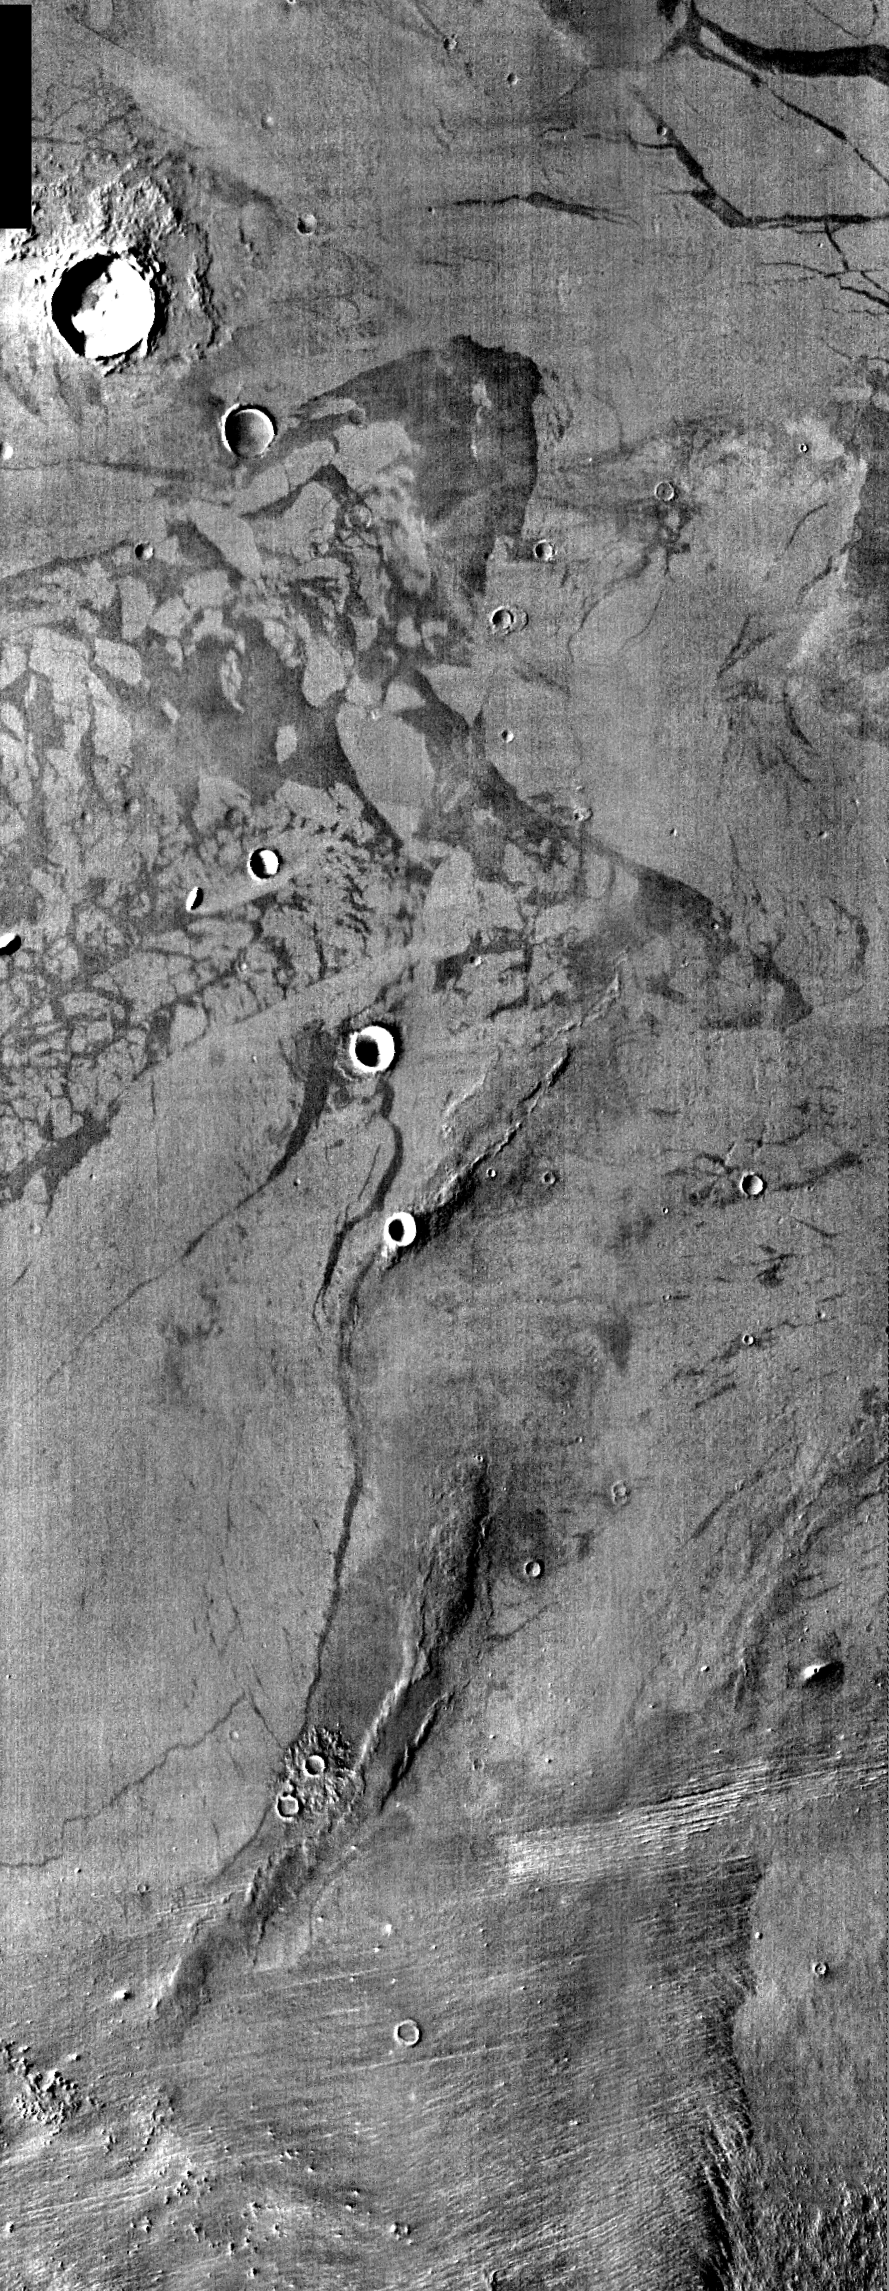

Elysium Planitia

Released August 17, 2004

The THEMIS Image of the Day will be exploring the nomenclature of Mars for the next three weeks.

Elysium Planitia

Planitia: low plainElysium: the Elysian fields. The Elysian fields are a paradise where the chosen of the gods reside after death; the heaven of heroes.
Elysium Planitia is located south of Elysium Mons, a large volcano. Multiple lava flows are evident in the daytime IR image. There are also small hills and craters of various sizes.

Nomenclature Fact of the Day: Names with political, military, or religious significance are not allowed, except for names of political figures prior to the 19th century.

Image information: IR instrument. Latitude 8.1, Longitude 150.6 East (209.4 West). 100 meter/pixel resolution.

Note: this THEMIS visual image has not been radiometrically nor geometrically calibrated for this preliminary release. An empirical correction has been performed to remove instrumental effects. A linear shift has been applied in the cross-track and down-track direction to approximate spacecraft and planetary motion. Fully calibrated and geometrically projected images will be released through the Planetary Data System in accordance with Project policies at a later time.

NASA’s Jet Propulsion Laboratory manages the 2001 Mars Odyssey mission for NASA’s Office of Space Science, Washington, D.C. The Thermal Emission Imaging System (THEMIS) was developed by Arizona State University, Tempe, in collaboration with Raytheon Santa Barbara Remote Sensing. The THEMIS investigation is led by Dr. Philip Christensen at Arizona State University. Lockheed Martin Astronautics, Denver, is the prime contractor for the Odyssey project, and developed and built the orbiter. Mission operations are conducted jointly from Lockheed Martin and from JPL, a division of the California Institute of Technology in Pasadena.

Credit: NASA/JPL/Arizona State University